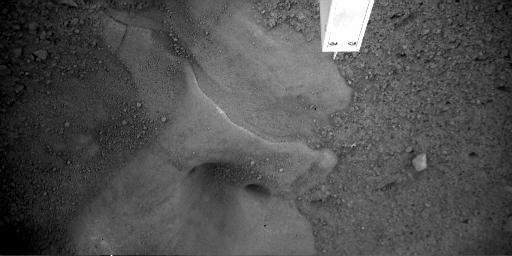

Potential Ice Table Under Lander Imaged

This image captured by the Robotic Arm Camera aboard NASA’s Phoenix Mars Lander on Sol 6, the sixth Martian day of the mission, (May 31, 2008) shows a close-up of the “Snow Queen” feature under the lander.

Swept clear of surface dust by the thruster rockets as Phoenix landed, the area has a smooth surface with layers visible and several smooth rounded cavities.

The Phoenix Mission is led by the University of Arizona, Tucson, on behalf of NASA. Project management of the mission is by NASA’s Jet Propulsion Laboratory, Pasadena, Calif. Spacecraft development is by Lockheed Martin Space Systems, Denver.

Photojournal Note: As planned, the Phoenix lander, which landed May 25, 2008 23:53 UTC, ended communications in November 2008, about six months after landing, when its solar panels ceased operating in the dark Martian winter.

Credit: NASA/JPL-Caltech/University of Arizona/Max Planck Institute